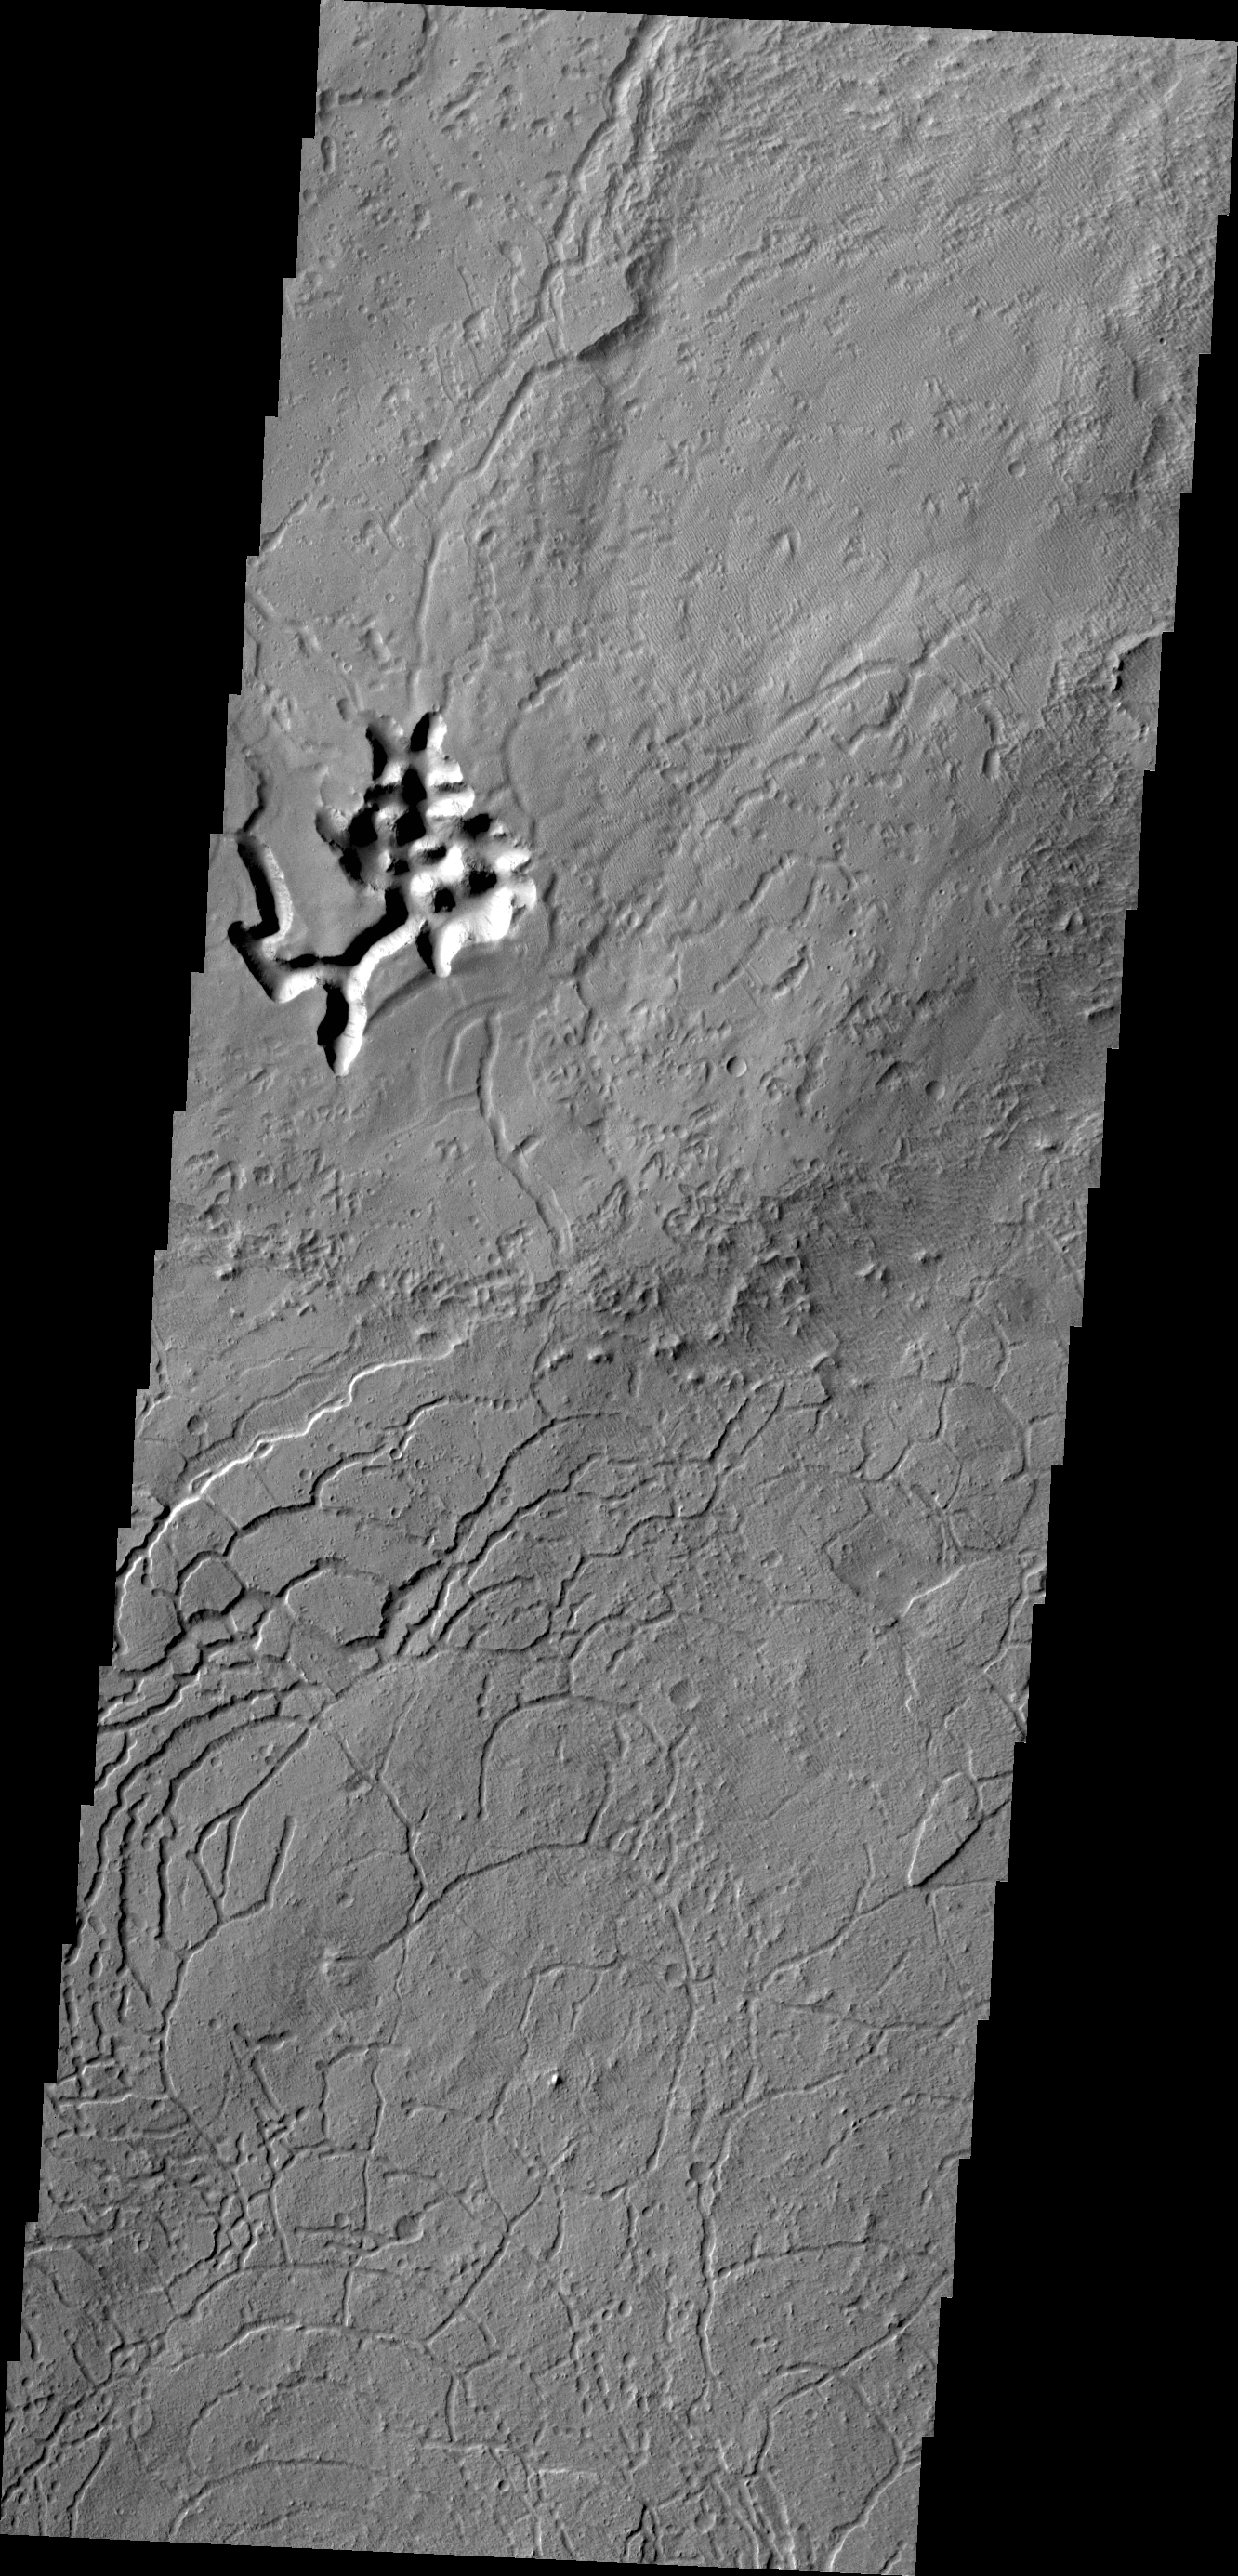

Arcuate Fratures

Arcuate fractures are a common feature in this region south of Avernus Colles.

Credit: NASA/JPL/ASU